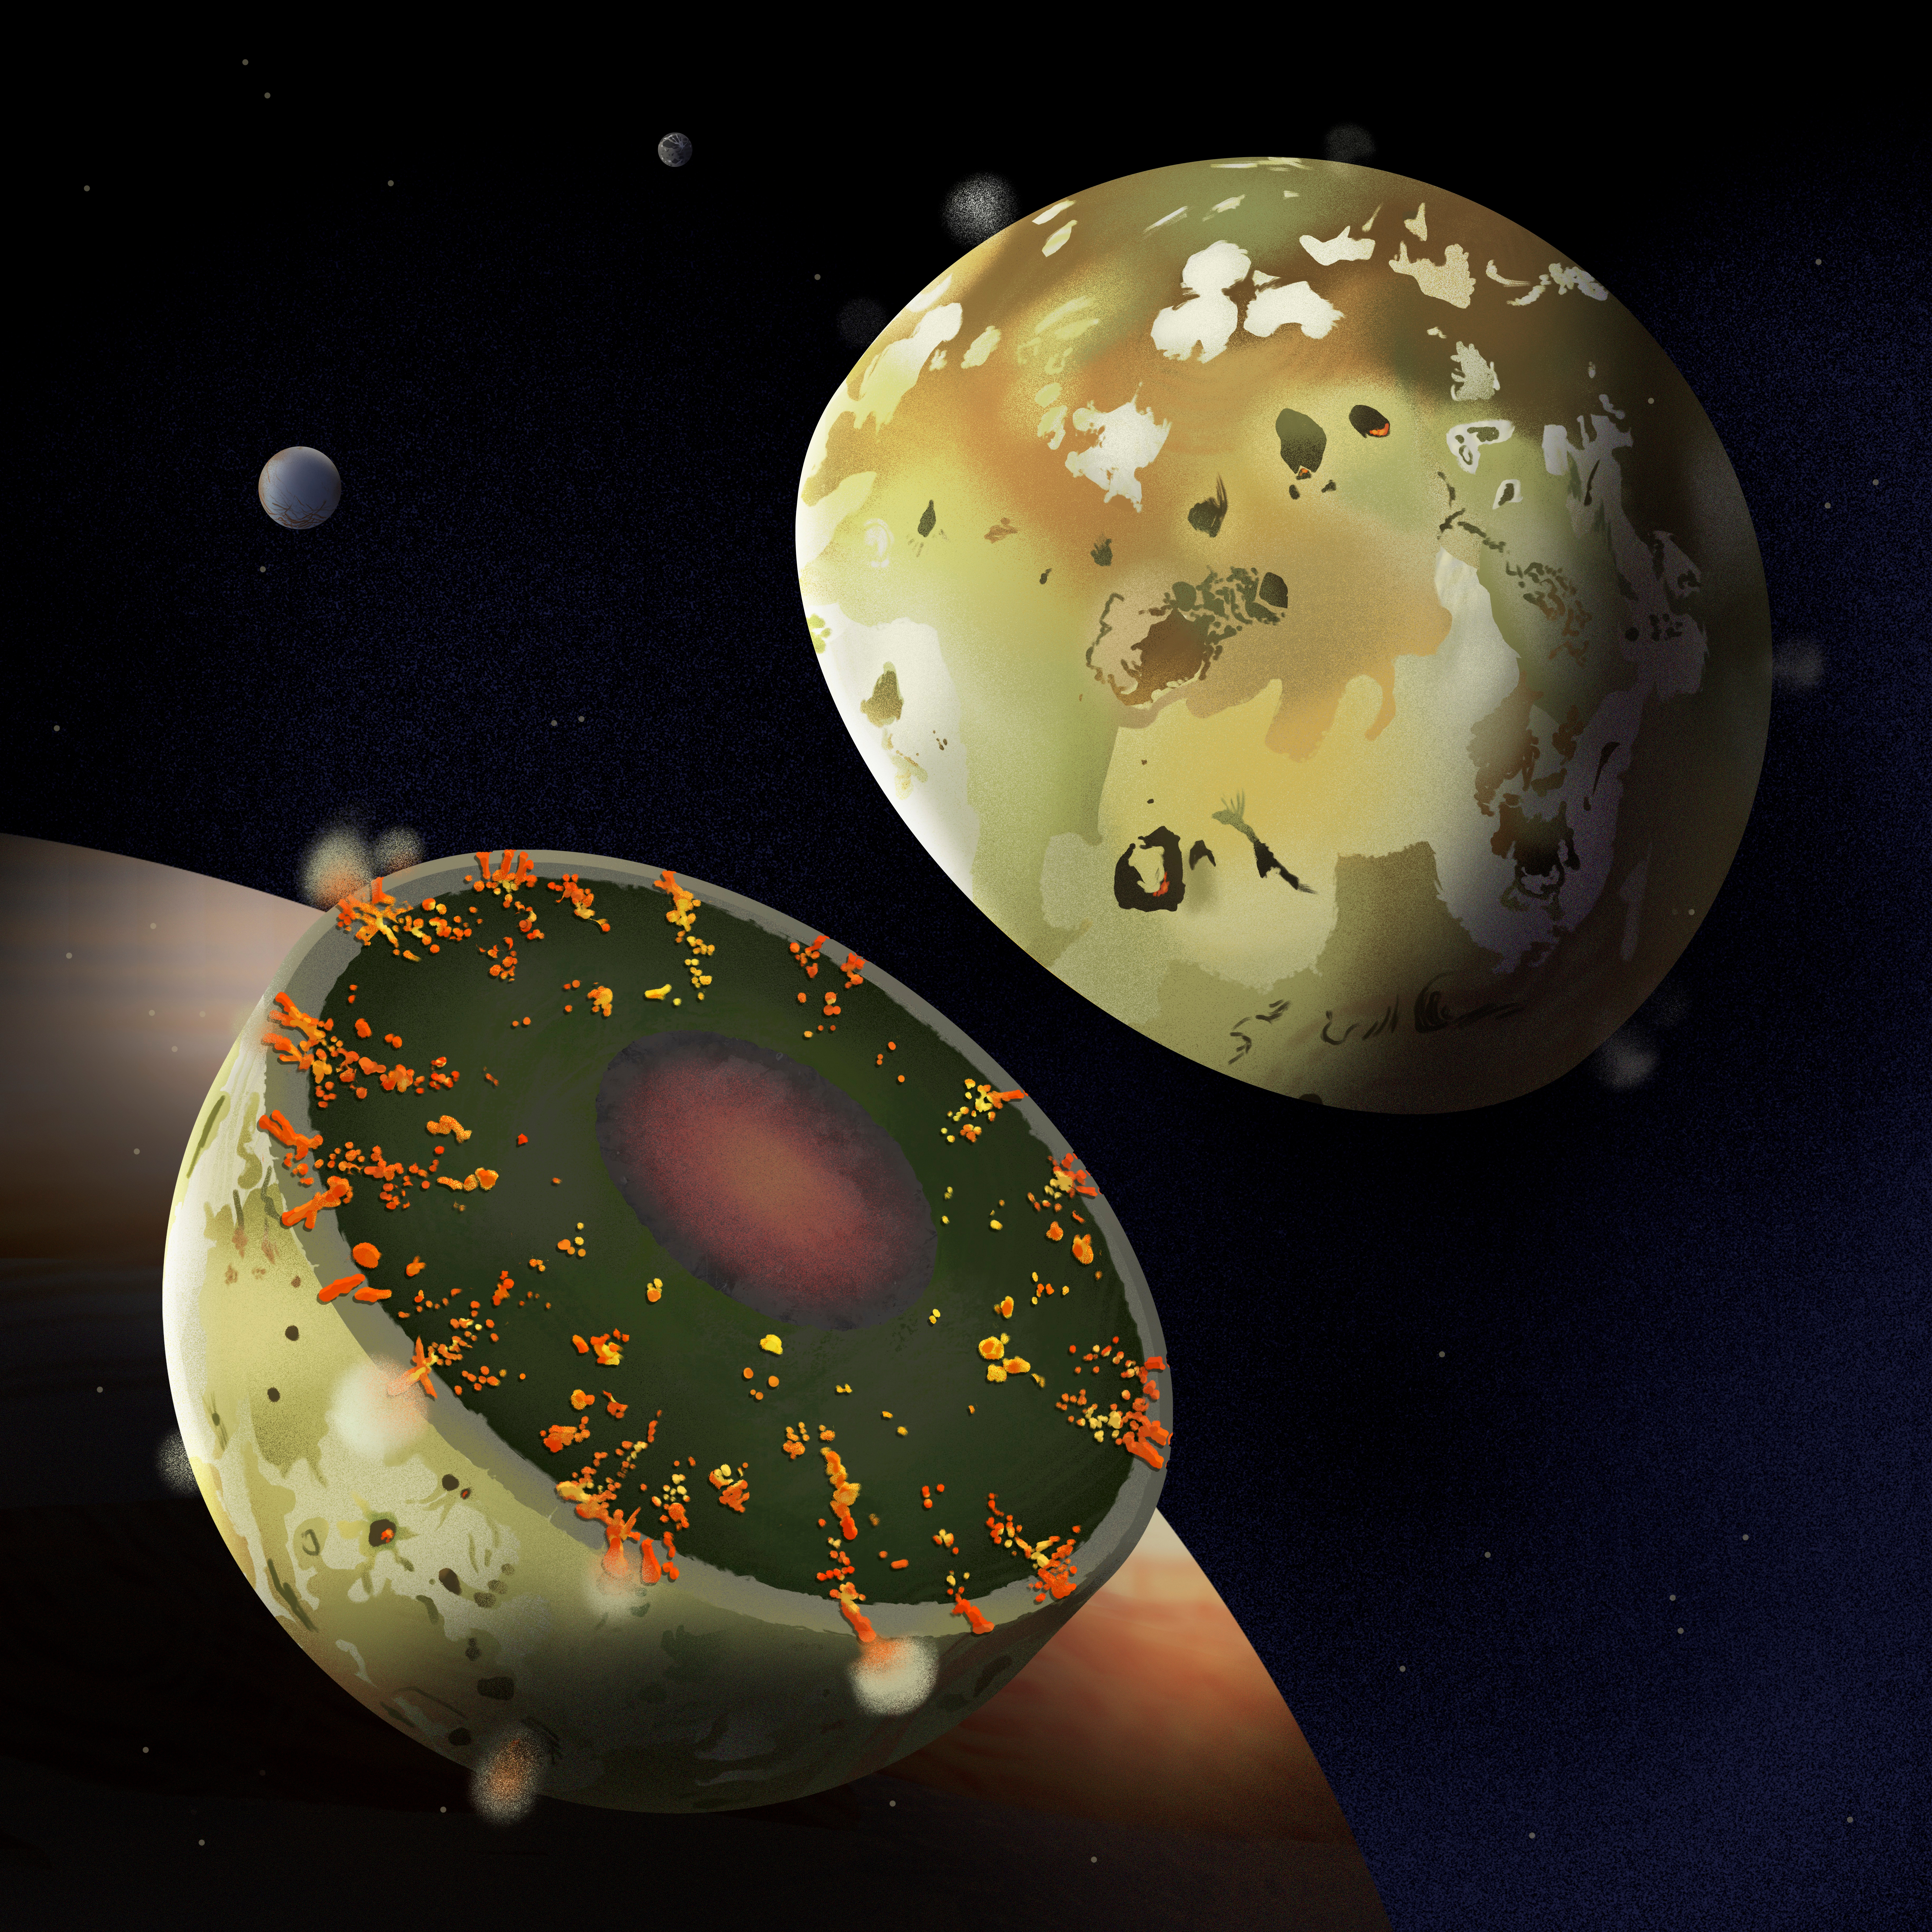

Io’s Interior (Artist’s Concept)

An artist’s concept shows the internal structure of Jupiter’s moon Io. Data from NASA’s Juno spacecraft suggests that Io does not have a shallow global magma ocean and is consistent with a mostly solid mantle (represented by green hues), with substantial melt (yellows and oranges), overlying a liquid core (red/black).

Credit: NASA/Caltech-JPL/SwRI